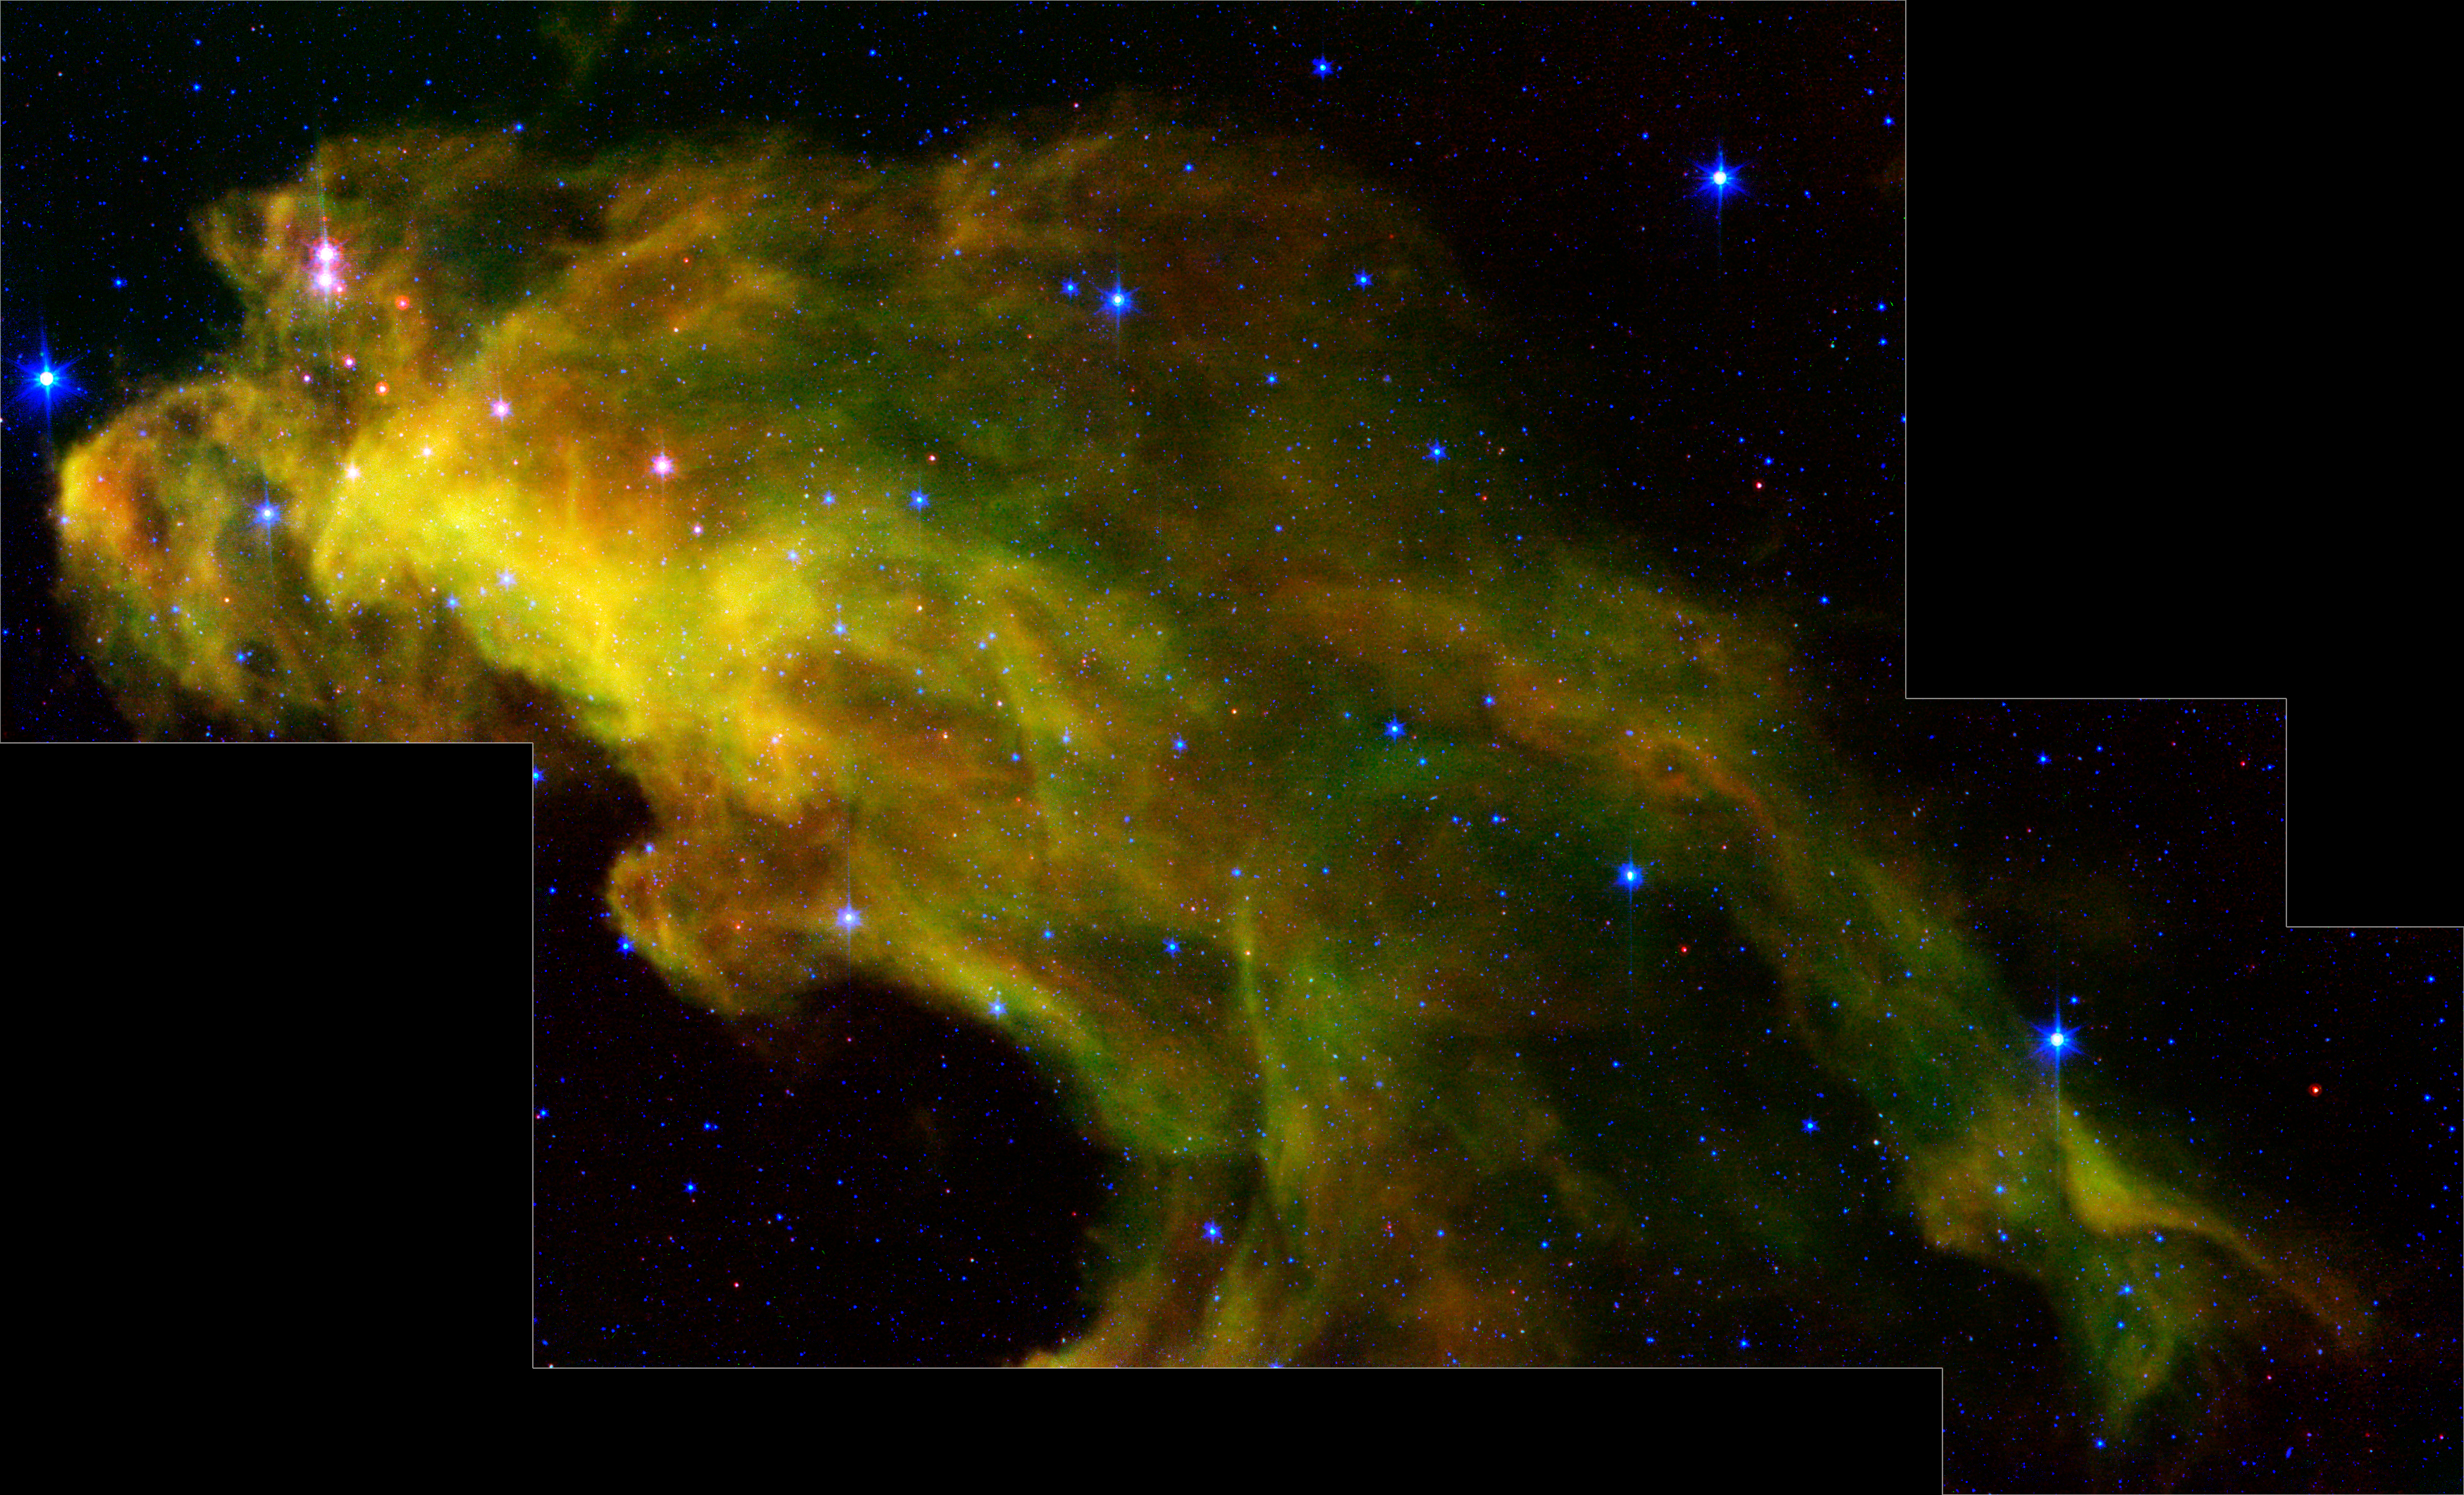

Baby Stars in the Witch Head Nebula Revealed by Spitzer

Eight hundred light-years away in the Orion constellation, a gigantic murky cloud called the "Witch Head" nebula is brewing baby stars.

The stellar infants are revealed as pink dots in this image from NASA's Spitzer Space Telescope. Wisps of green in the cloud are carbon-rich molecules called polycyclic aromatic hydrocarbons, which are found on barbecue grills and in automobile exhaust on Earth.

This image was obtained as part of the Spitzer Space Telescope Research Program for Teachers and Students, involving high school teachers and their students from across the United States.

The infrared image is a three-color composite, in which light with a wavelength of 4.5 microns is blue, 8.0-micron light is green, and 24-micron light is red.

Credit: NASA/JPL-Caltech/L.Rebull (SSC/Caltech)